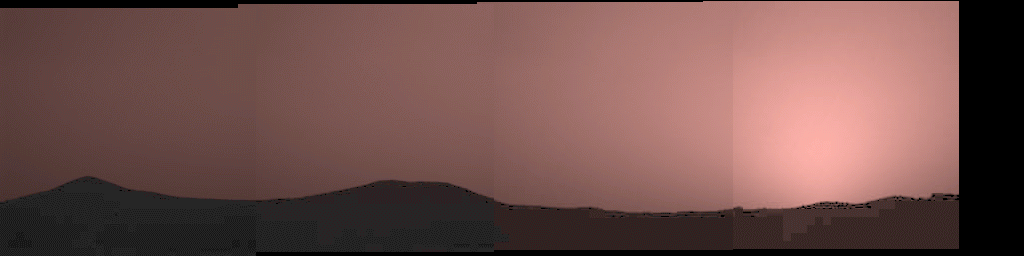

Sunset over “Twin Peaks”

This image was taken by the Imager for Mars Pathfinder (IMP) about one minute after sunset on Mars on Sol 21. The prominent hills dubbed “Twin Peaks” form a dark silhouette at the horizon, while the setting sun casts a pink glow over the darkening sky. The image was taken as part of a twilight study which indicates how the brightness of the sky fades with time after sunset. Scientists found that the sky stays bright for up to two hours after sunset, indicating that Martian dust extends very high into the atmosphere.

Mars Pathfinder is the second in NASA’s Discovery program of low-cost spacecraft with highly focused science goals. The Jet Propulsion Laboratory, Pasadena, CA, developed and manages the Mars Pathfinder mission for NASA’s Office of Space Science, Washington, D.C. JPL is an operating division of the California Institute of Technology (Caltech). The Imager for Mars Pathfinder (IMP) was developed by the University of Arizona Lunar and Planetary Laboratory under contract to JPL. Peter Smith is the Principal Investigator.

Photojournal note: Sojourner spent 83 days of a planned seven-day mission exploring the Martian terrain, acquiring images, and taking chemical, atmospheric and other measurements. The final data transmission received from Pathfinder was at 10:23 UTC on September 27, 1997. Although mission managers tried to restore full communications during the following five months, the successful mission was terminated on March 10, 1998.

Credit: NASA/JPL/University of Arizona